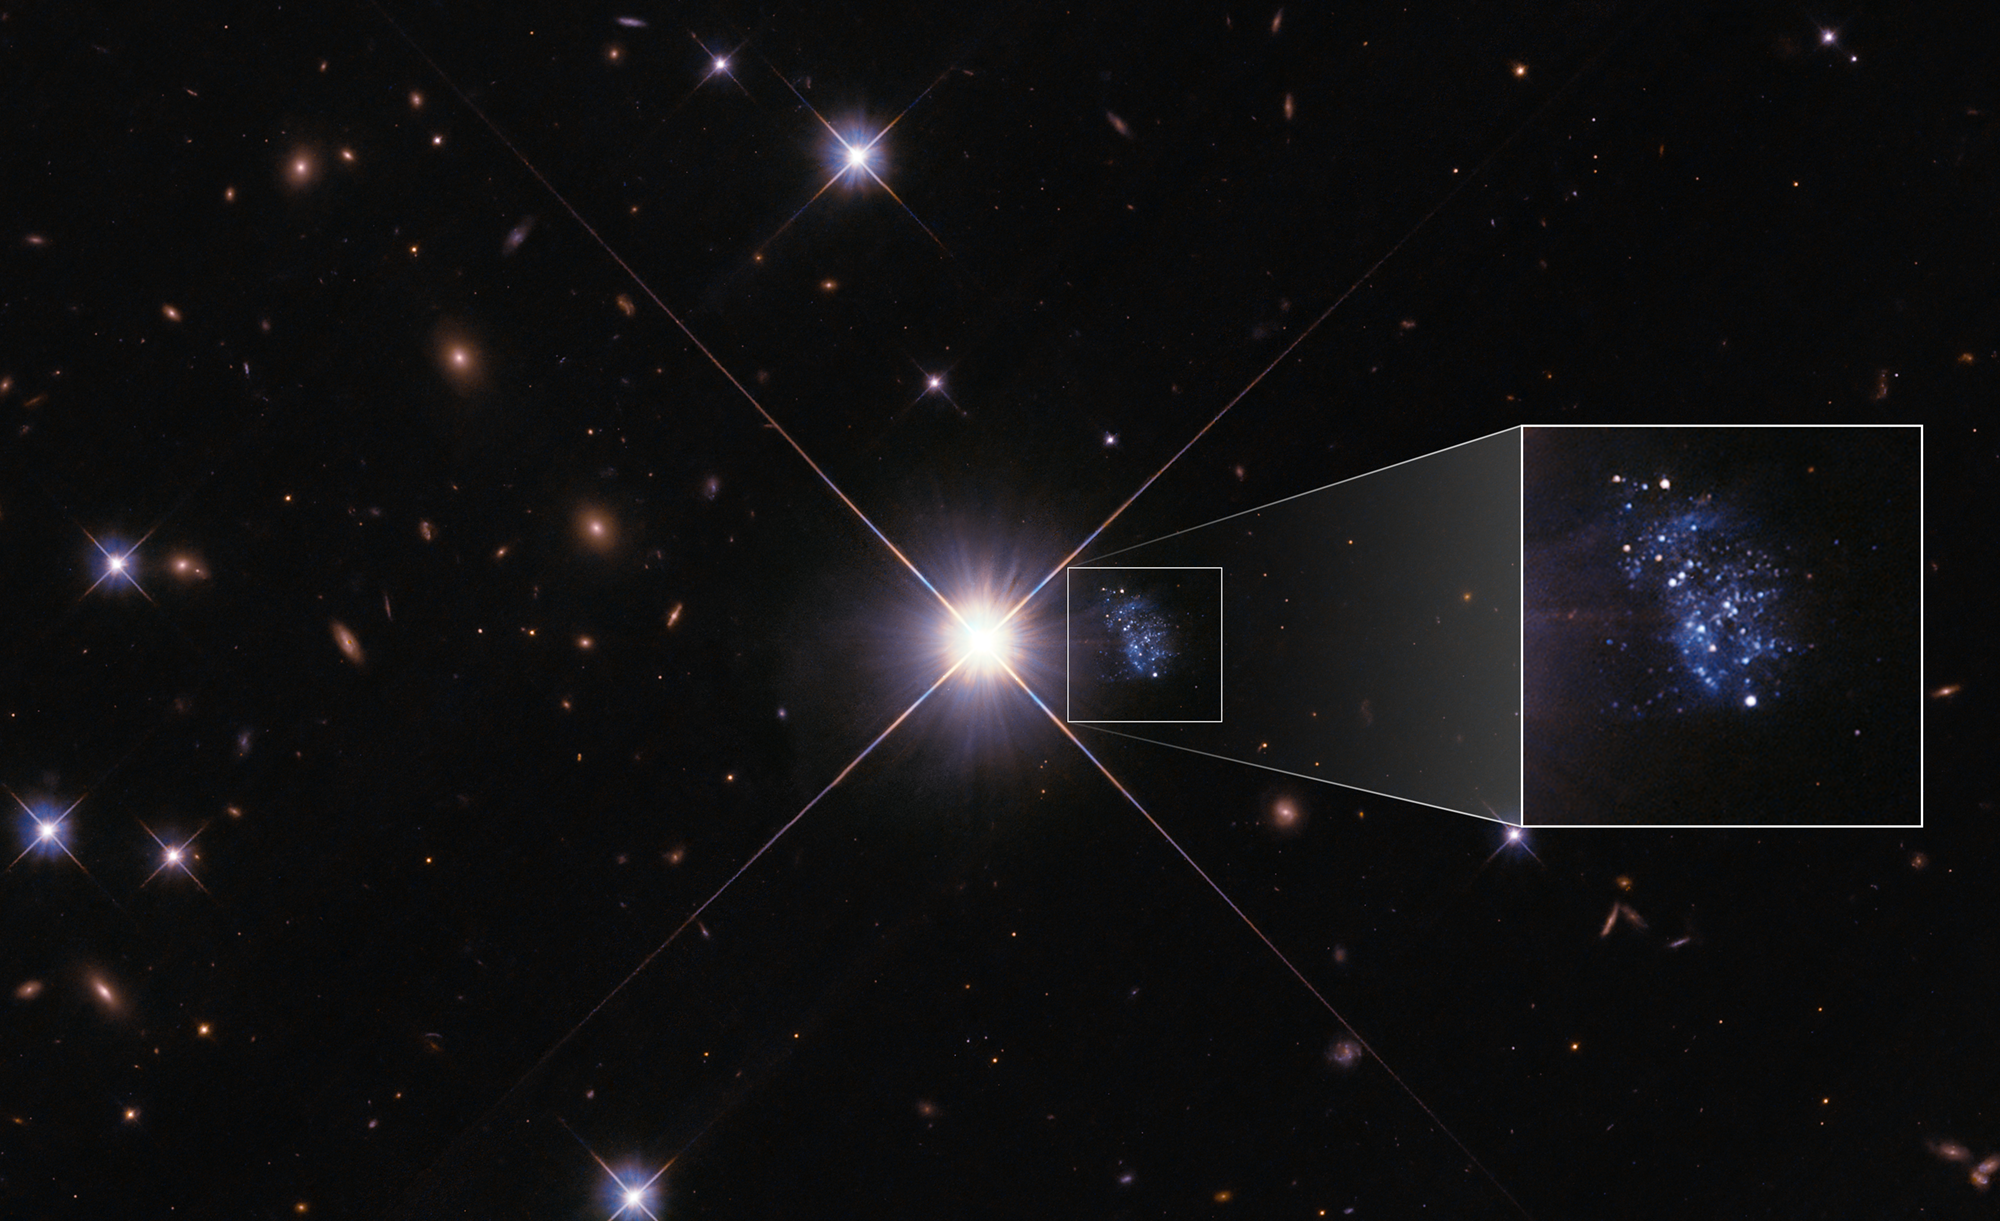

Pull-out: “Peekaboo” Dwarf Galaxy HIPASS J1131–31

NASA's Hubble Space Telescope captured a detailed image of the tiny galaxy HIPASS J1131–31, nicknamed the "Peekaboo Galaxy," despite its proximity to a bright foreground star. In addition to Hubble imagery, astronomers used the South African Large Telescope (SALT) to collect detailed spectroscopic data on the galaxy's stars, which show it to be one of the least chemically enriched galaxies ever discovered in the local universe.

Typically, generations of stars produce more—and more complex—chemical elements (which astronomers call "metals") over cosmic time. At the dawn of the universe, 13.8 billion years ago, hydrogen and helium were the only abundant elements. Early galaxies that were made up of some of the first generations of stars had not had time to build up much chemical complexity. Evolved galaxies like our own Milky Way have stars that are many billions of years old and are metal-rich, including all the elements that make life on Earth possible. The stars of the Peekaboo Galaxy, however, appear to be only a few billion years old at most. Why, and how, the Peekaboo Galaxy delayed star-formation for so many billions of years is a question that astronomers will continue to investigate.

Credit: NASA, ESA, Igor Karachentsev (SAO RAS); Image Processing: Alyssa Pagan (STScI)